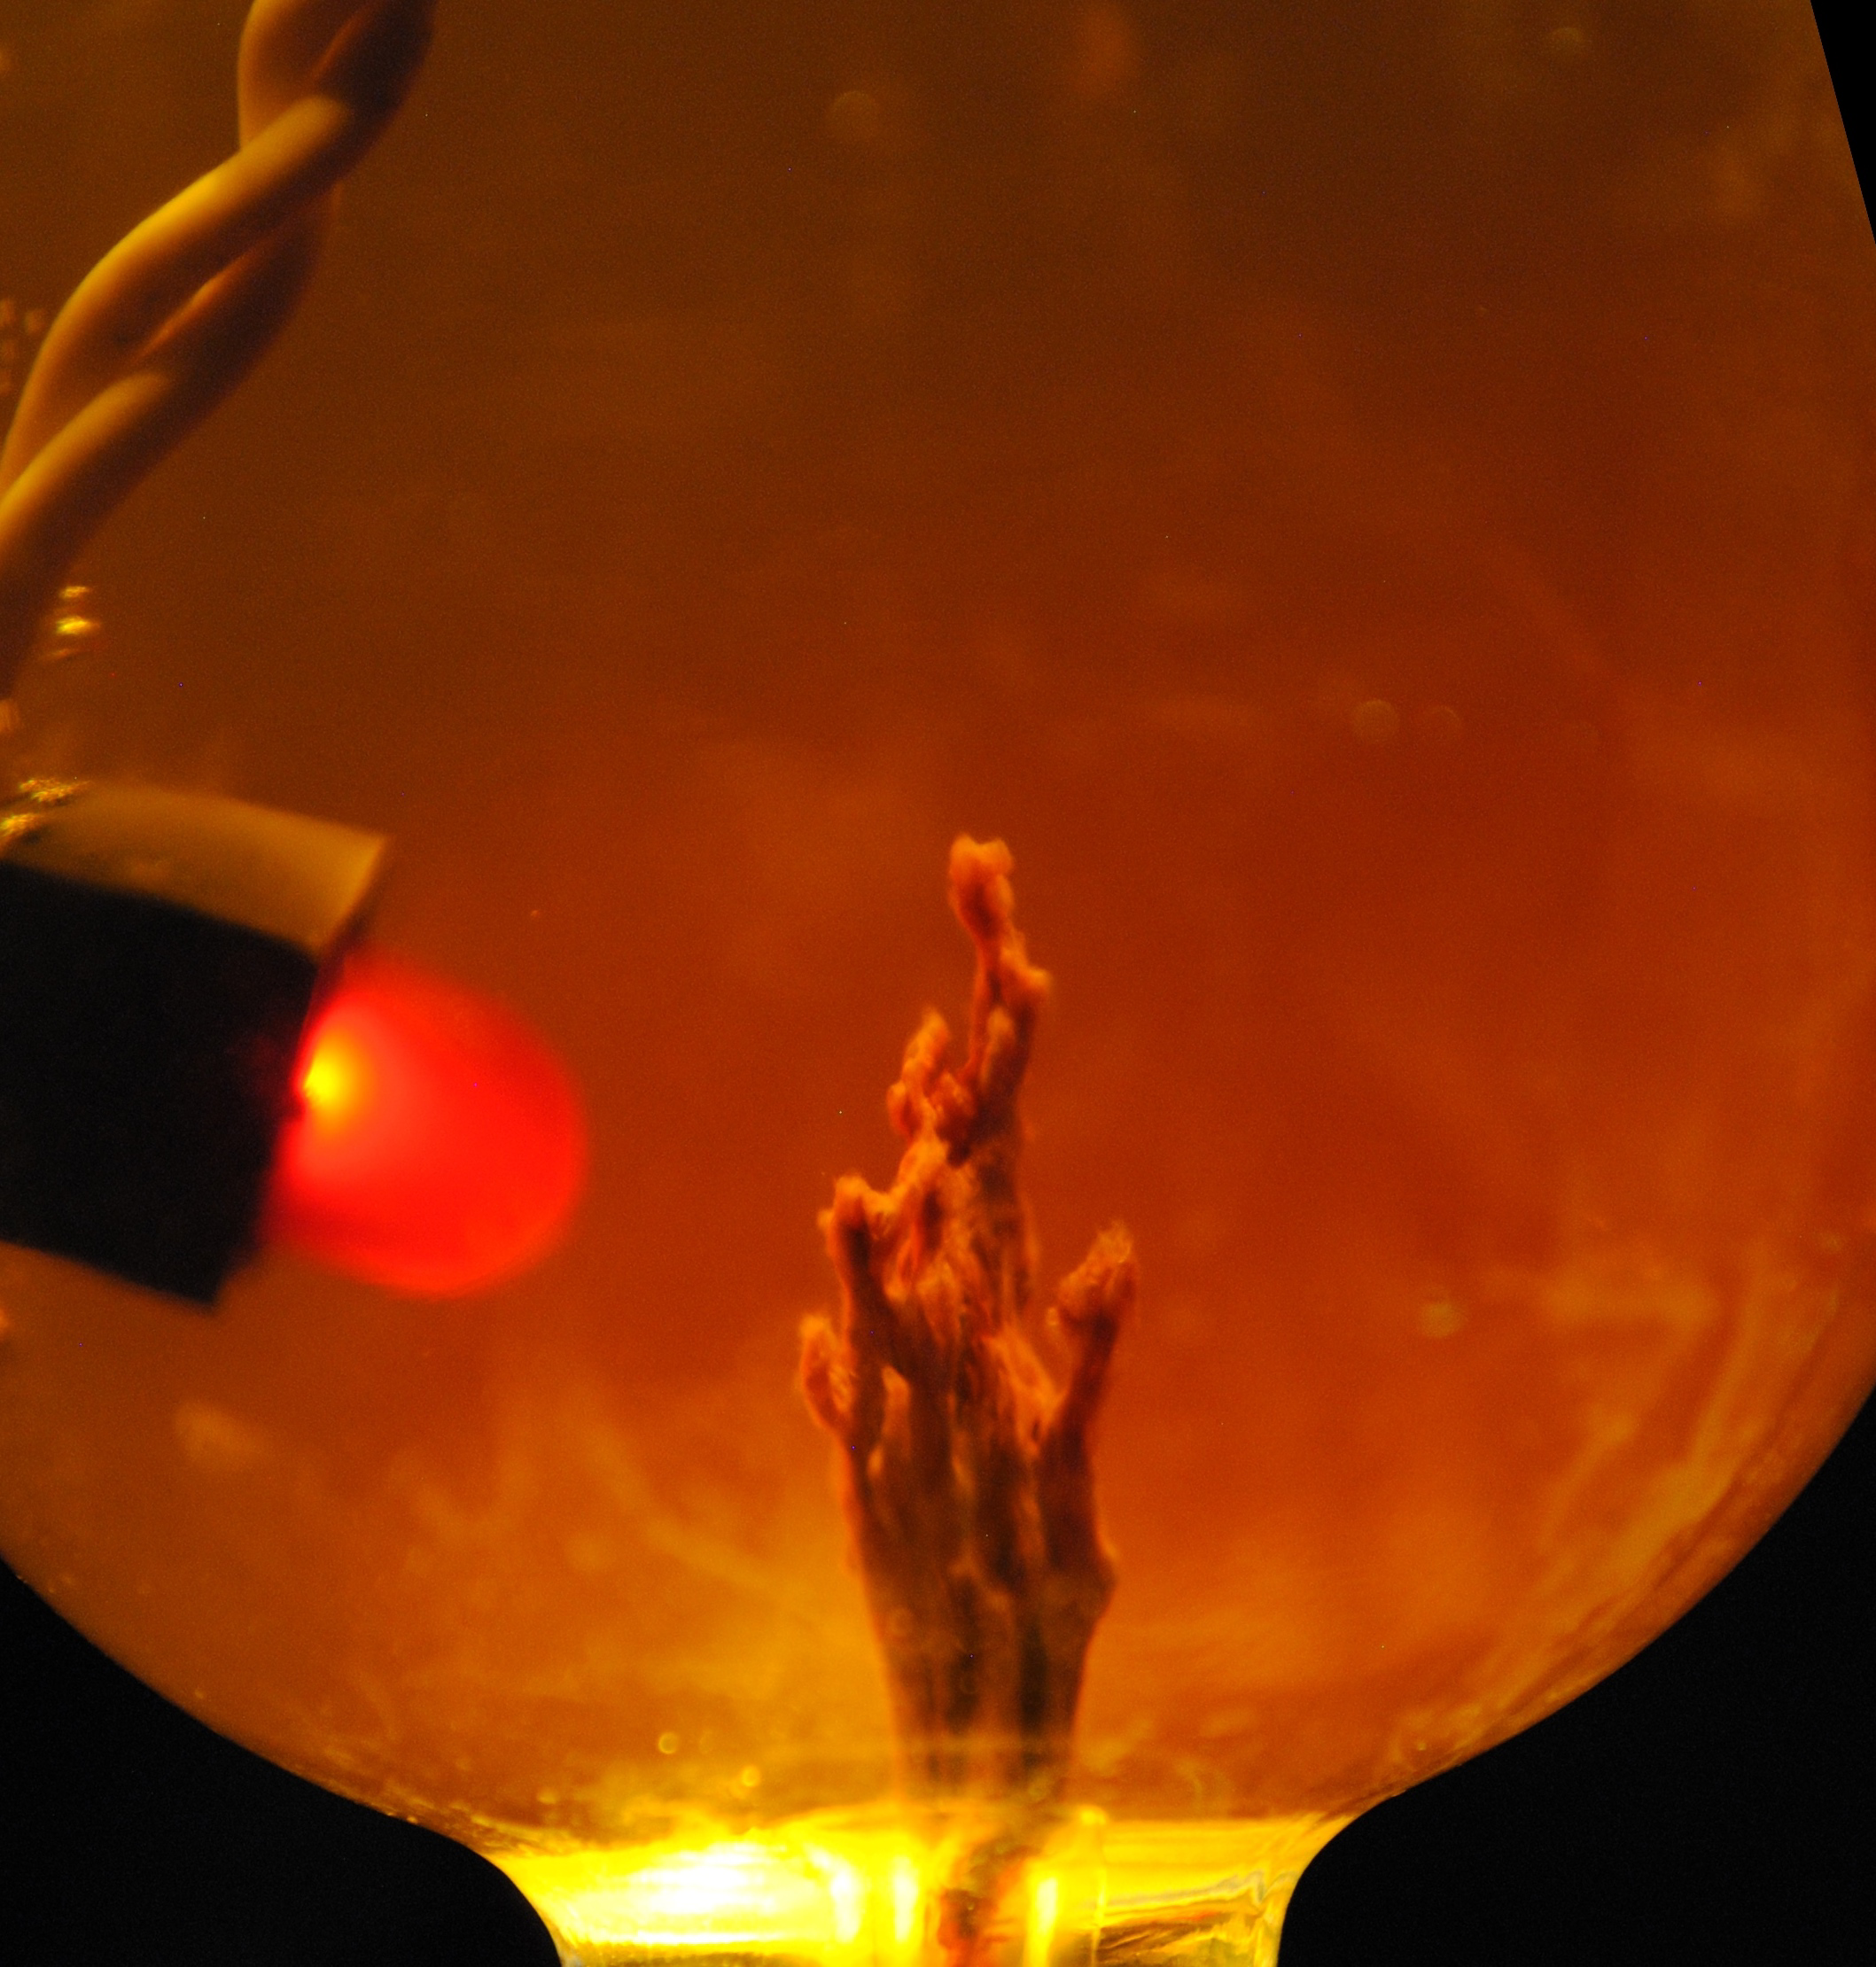

Harnessing Electricity from ‘Chemical Gardens’

This photo simulation shows a laboratory-created “chemical garden,” which is a chimney-like structure found at bubbling vents on the seafloor. Some researchers think life on Earth might have got its start at structures like these billions of years ago, partly due to their ability to transfer electrical currents — an essential trait of life as we know it. The battery-like property of these chemical gardens was demonstrated by linking several together in series to light an LED (light-emitting diode) bulb. In this photo simulation, the bulb is not really attached to the chimney.

The chimney membranes are made of iron sulfides and iron hydroxides, geologic materials that conduct electrons.

JPL’s research team is part of the Icy Worlds team of the NASA Astrobiology Institute, based at NASA’s Ames Research Center in Moffett Field, California. JPL is managed by the California Institute of Technology in Pasadena for NASA.

Credit: NASA/JPL-Caltech